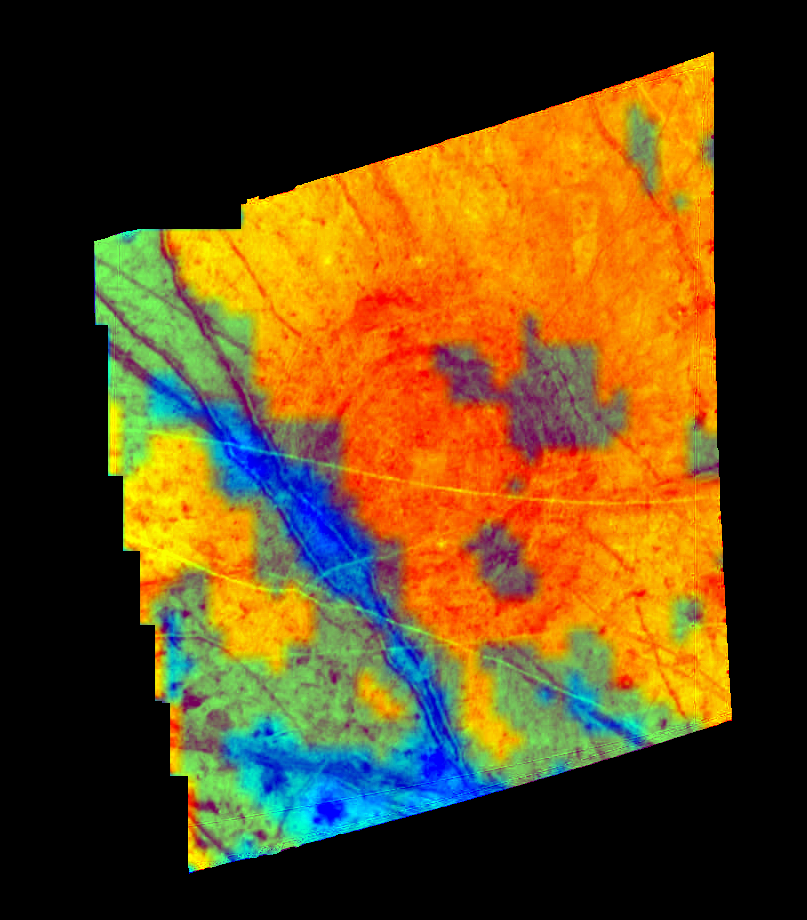

A Compositional Map of the Tyre Region of Europa

This composite image of part of the Jupiter moon, Europa, shows the distribution of ice and minerals for the structure named Tyre. The image was created with data from Galileo’s Solid State Imaging (SSI) camera and the Near Infrared Mapping Spectrometer (NIMS). Tyre, the circular feature, is 140 kilometers in diameter (about the size of the island of Hawaii) and is thought to be the site where an asteroid or comet impacted Europa’s ice crust. The blue in this image indicates areas with higher concentrations of mineral salts. These salts are similar in composition to those found in the bottom of Death Valley, California. The yellow-orange regions are areas that have a high surface abundance of water ice. The center of this impact feature (located at 34 degrees latitude and 146.5 degrees longitude) appears to have a surface composed of coarse-grained ice. This composite image is approximately 214 kilometers wide and is the product of a SSI image of 595 meters per picture element and a NIMS 6.26 kilometer per picture element observation. The SSI image and NIMS data were obtained on April 4, 1997 at ranges of 703,776 and 688,737 kilometers respectively. This image is projected like a map where north is up and is illuminated by sunlight coming from the west.

The Jet Propulsion Laboratory, Pasadena, CA manages the Galileo mission for NASA’s Office of Space Science, Washington, DC. JPL is an operating division of California Institute of Technology (Caltech).

This image and other images and data received from Galileo are posted on the World Wide Web, on the Galileo mission home page at URL http://www.jpl.nasa.gov/ galileo.

Credit: NASA/JPL-Caltech